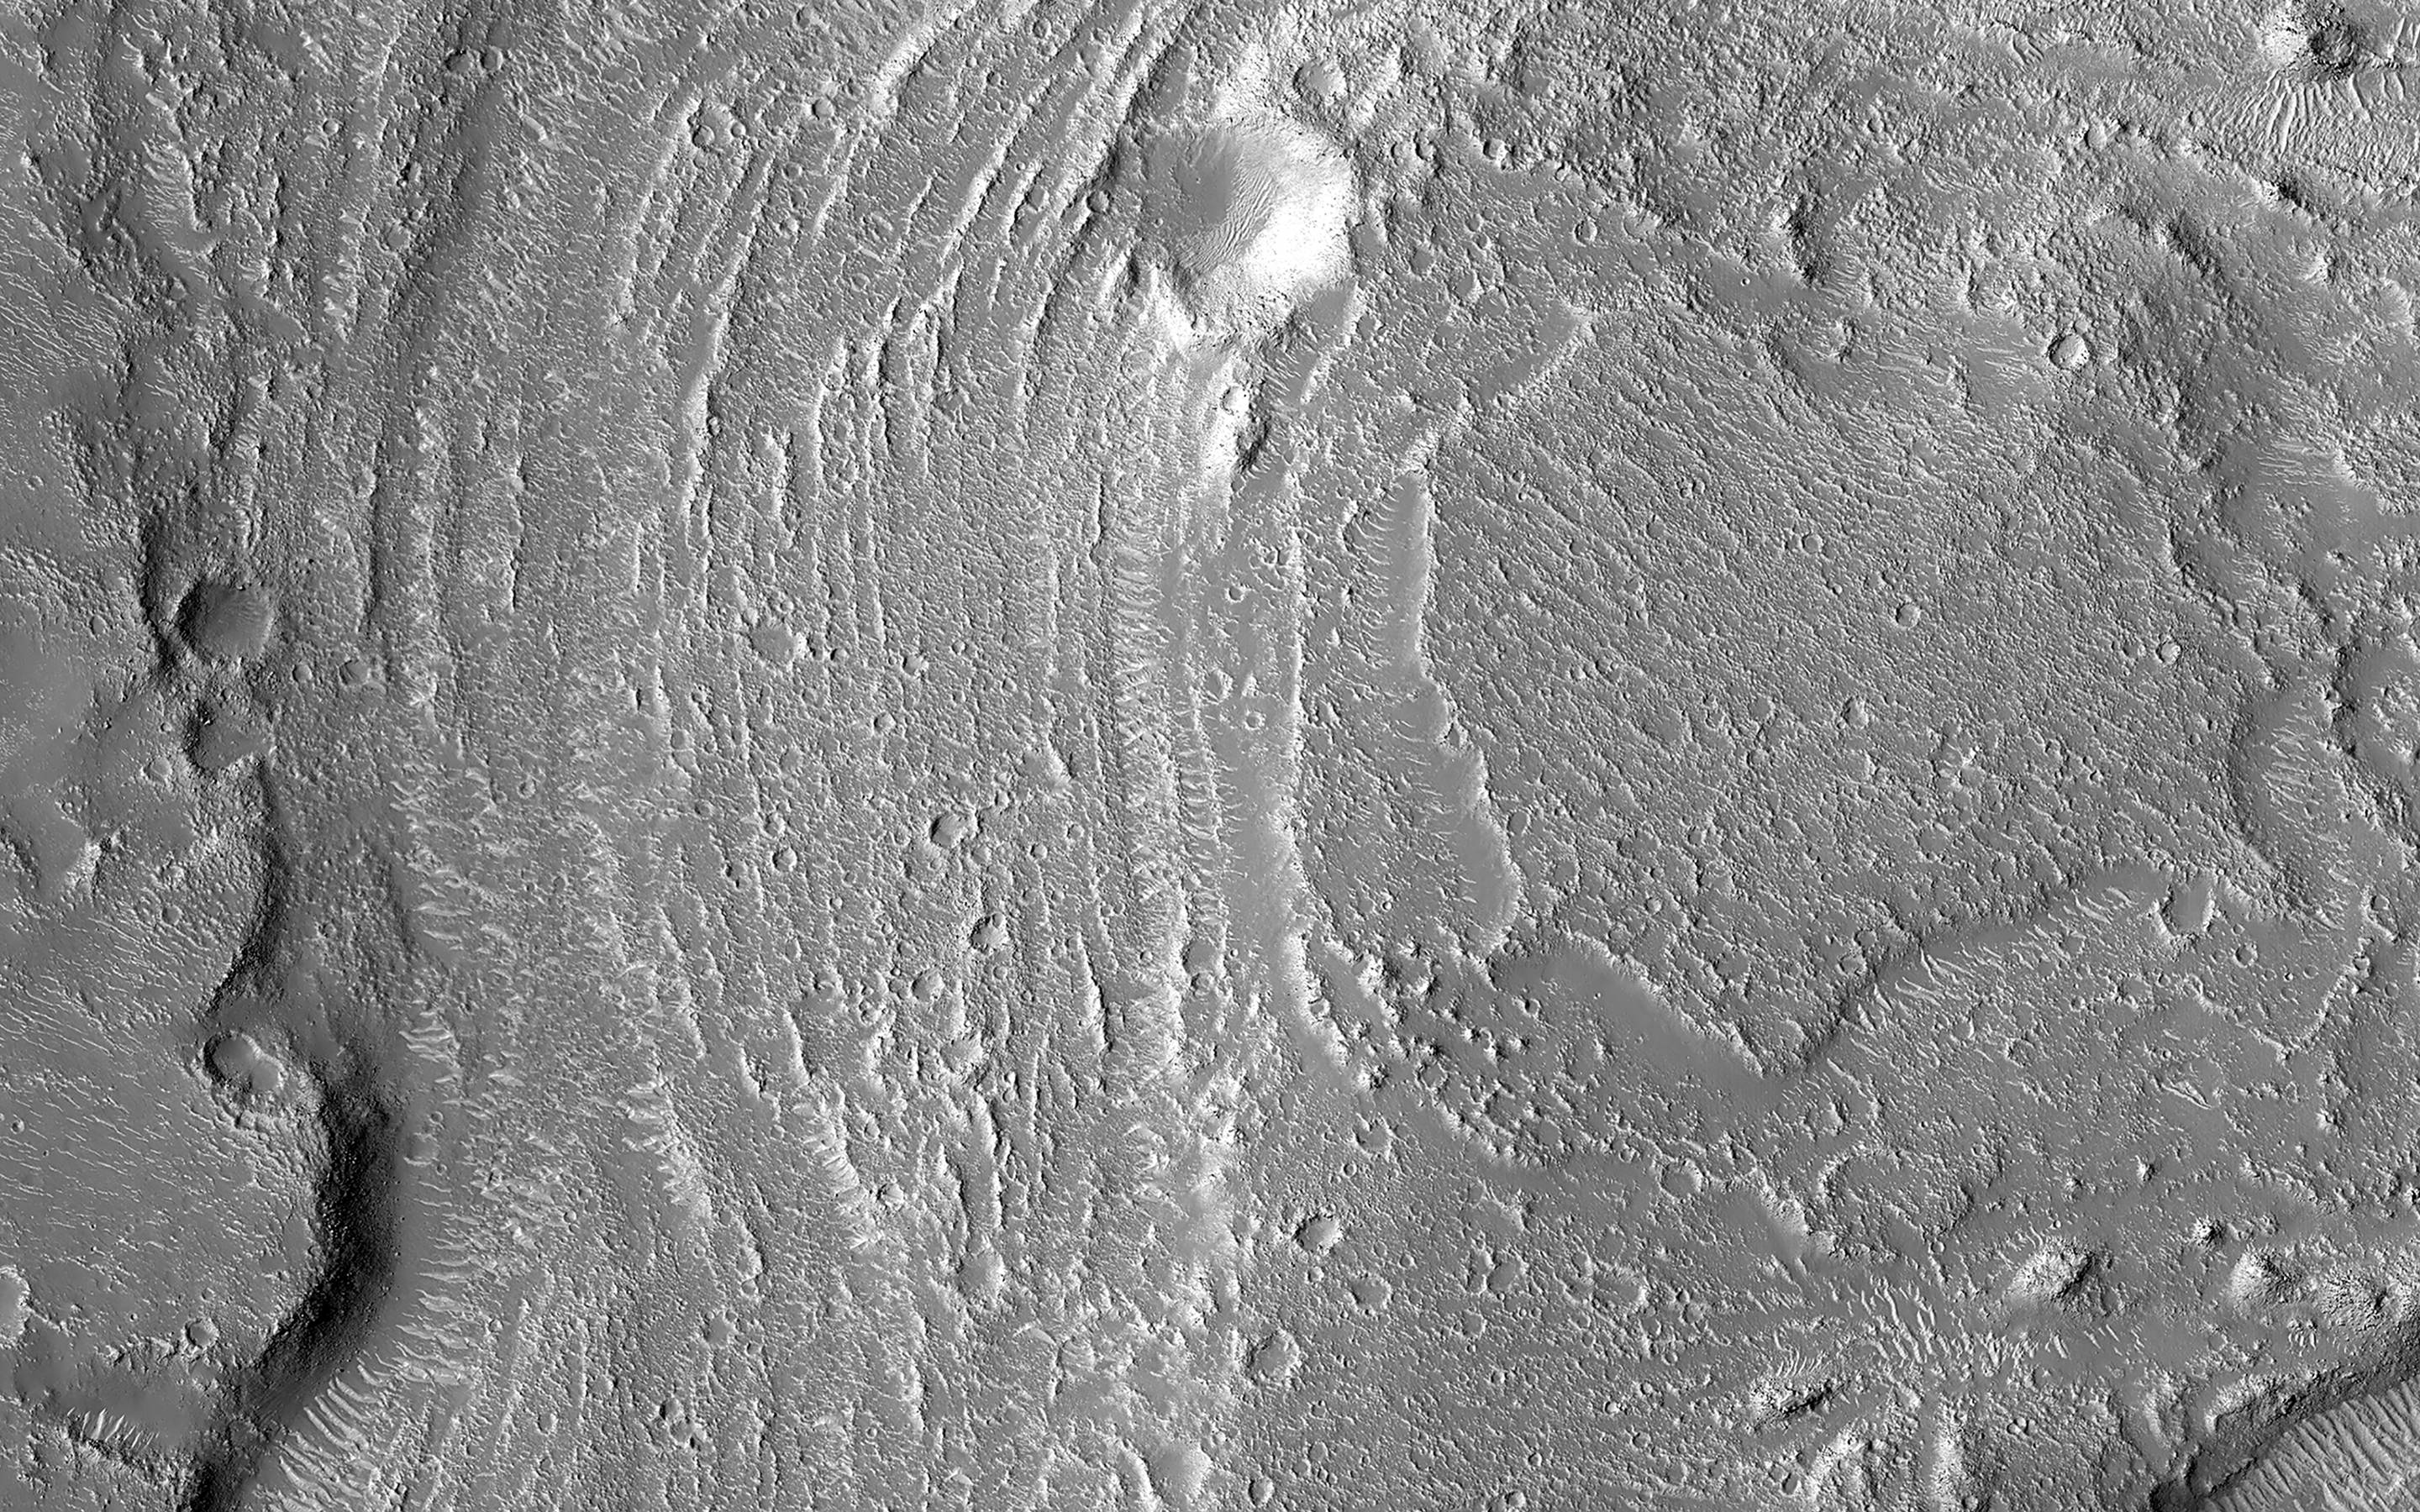

Fluvial Landforms in Granicus Valles

Granicus Valles form a low-lying complex of channel systems located west of the volcano Elysium Mons. They are one of several larger systems known as outflow channels because the water source is from the subsurface. In this case, Granicus Valles emanate from a series of fractures on the western flank of Elysium Mons.

In this image, large, streamlined features and grooves have been carved by enormous water volumes into the floor of Granicus and point to the direction of flow towards the northwest. The floods of Granicus Valles are thought to have formed later in Mars history during the Amazonian epoch, several billion years ago.

The map is projected here at a scale of 50 centimeters (19.7 inches) per pixel. (The original image scale is 58.3 centimeters [23.0 inches] per pixel [with 2 x 2 binning]; objects on the order of 175 centimeters [68.9 inches] across are resolved.) North is up.

The University of Arizona, in Tucson, operates HiRISE, which was built by Ball Aerospace & Technologies Corp., in Boulder, Colorado. NASA’s Jet Propulsion Laboratory, a division of Caltech in Pasadena, California, manages the Mars Reconnaissance Orbiter Project for NASA’s Science Mission Directorate, Washington.

Credit: NASA/JPL-Caltech/University of Arizona